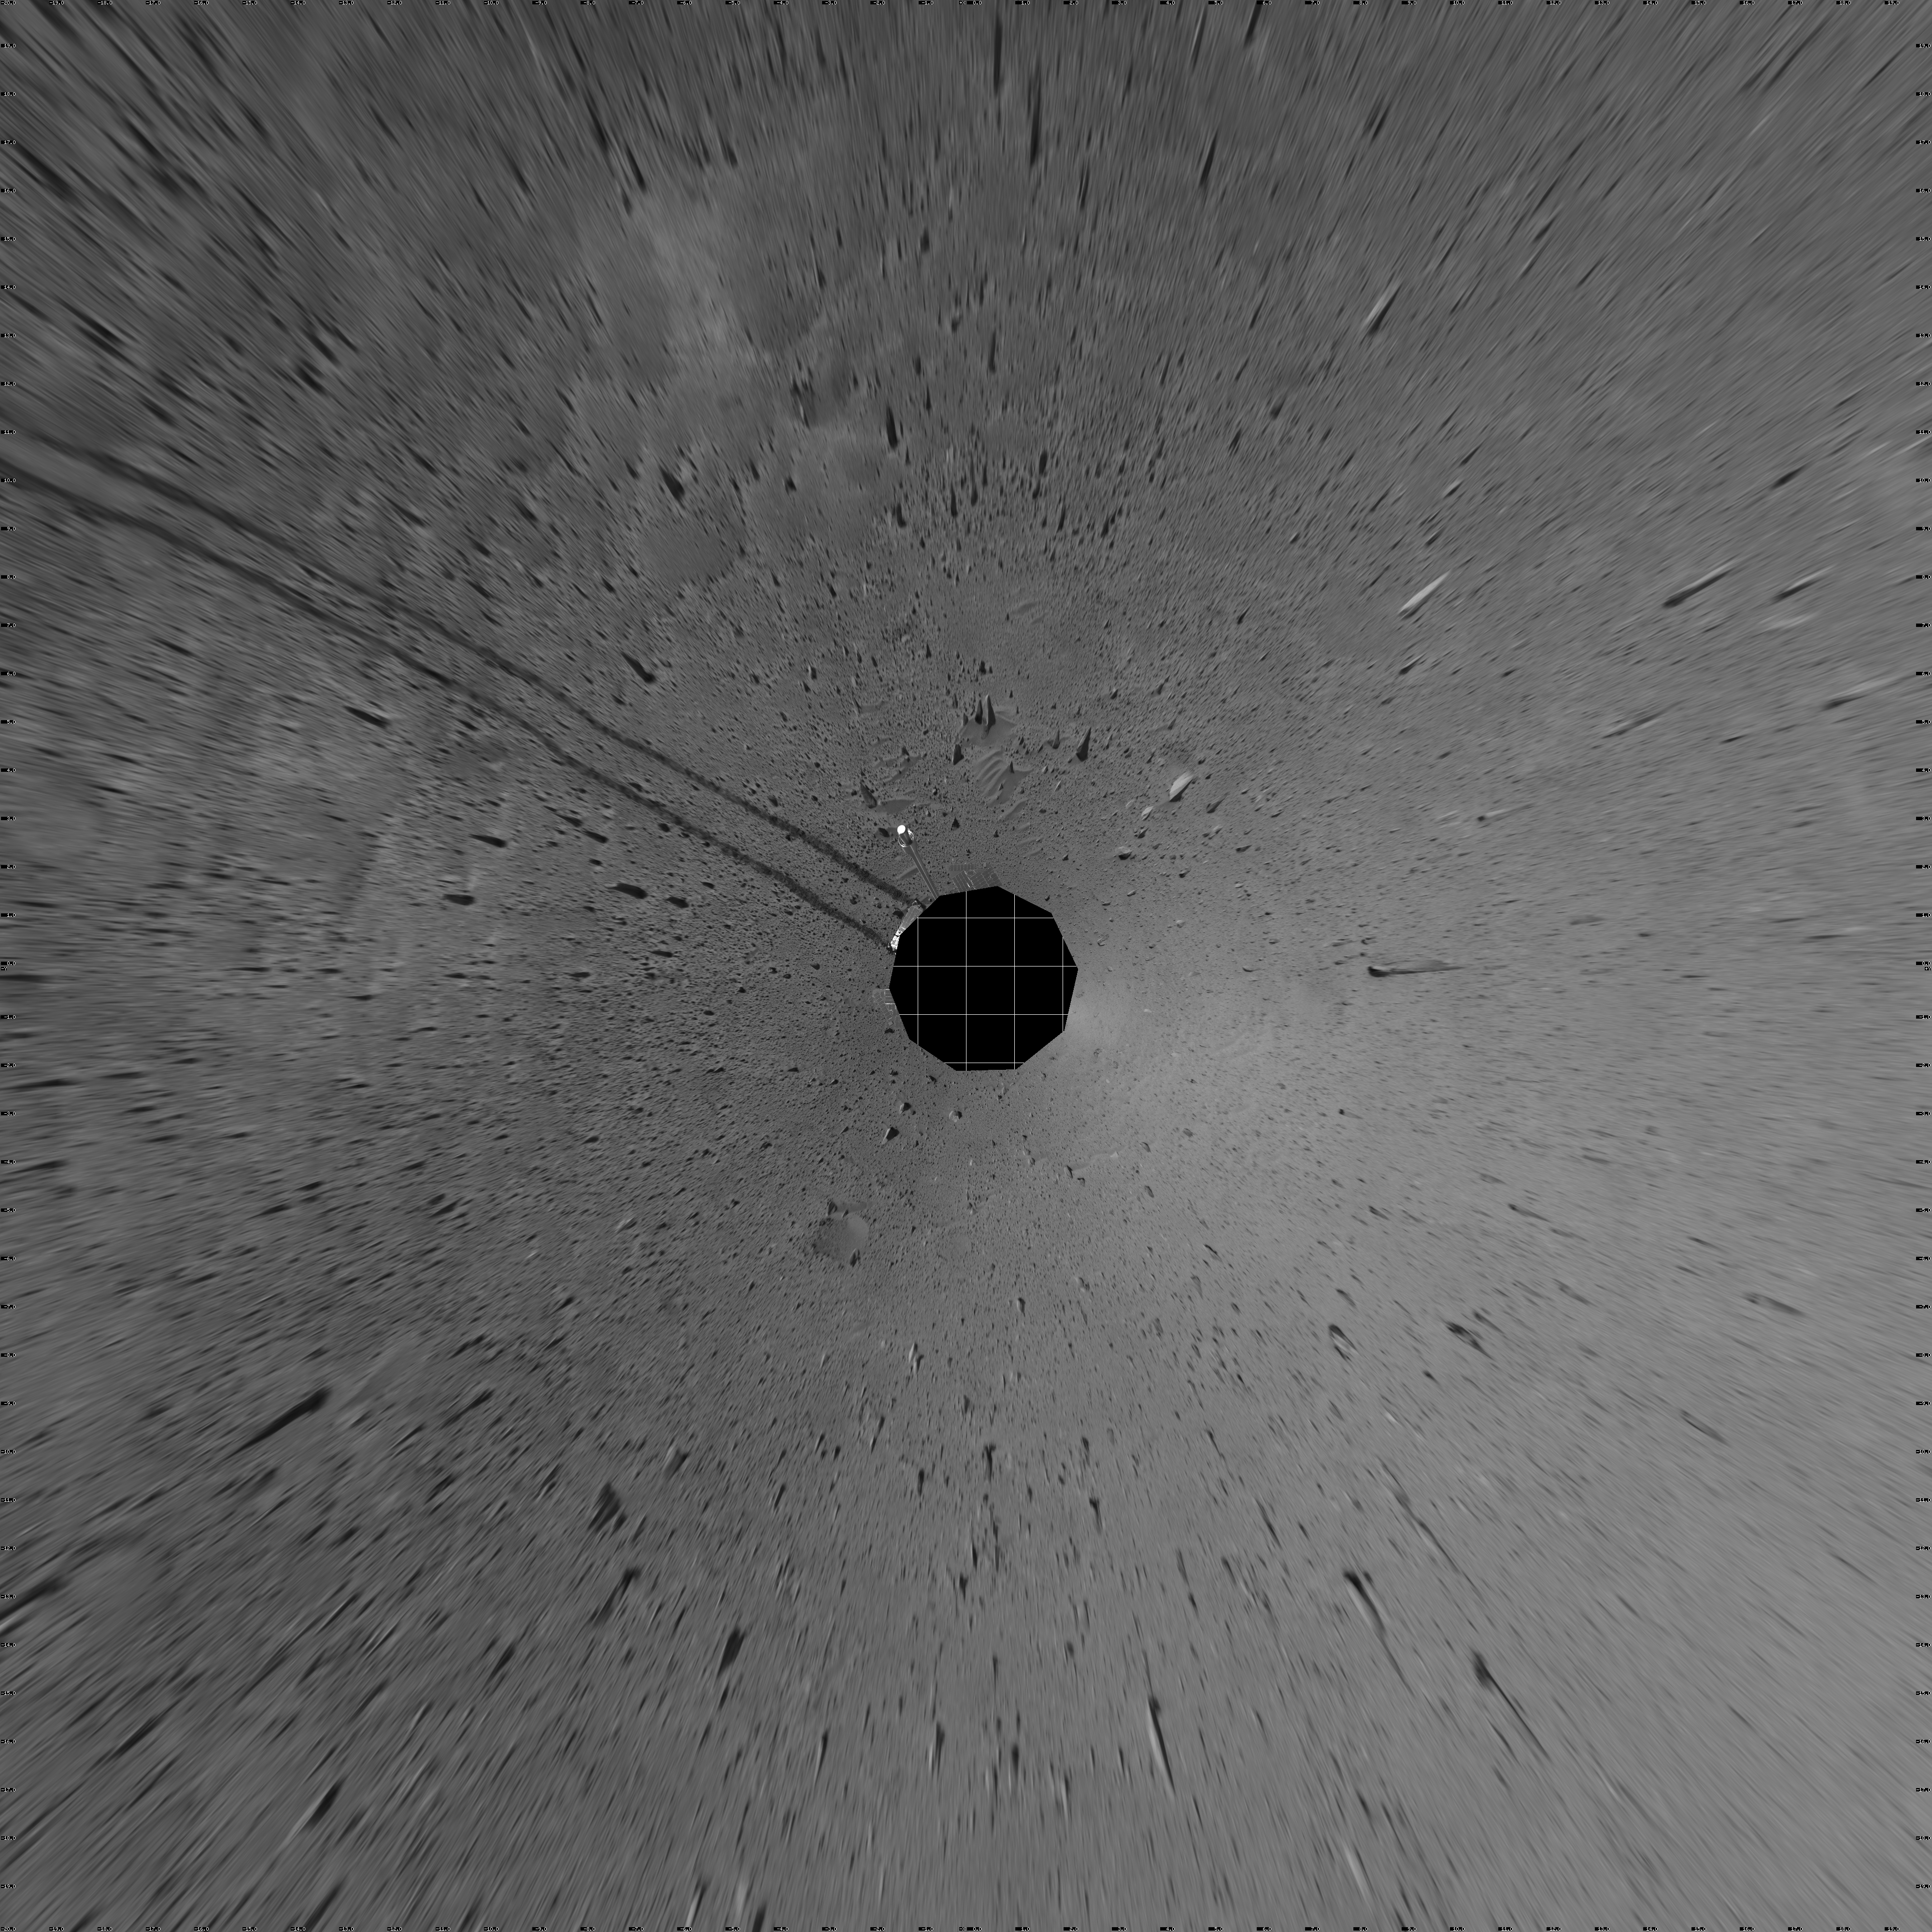

Spirit’s View on Sol 100 (vertical)

This vertical-projection mosaic was created from navigation camera images that NASA’s Mars Exploration Rover Spirit acquired on sol 100 (April 14, 2004). It reveals Spirit’s view after a century of sols on the martian surface.

Credit: NASA/JPL